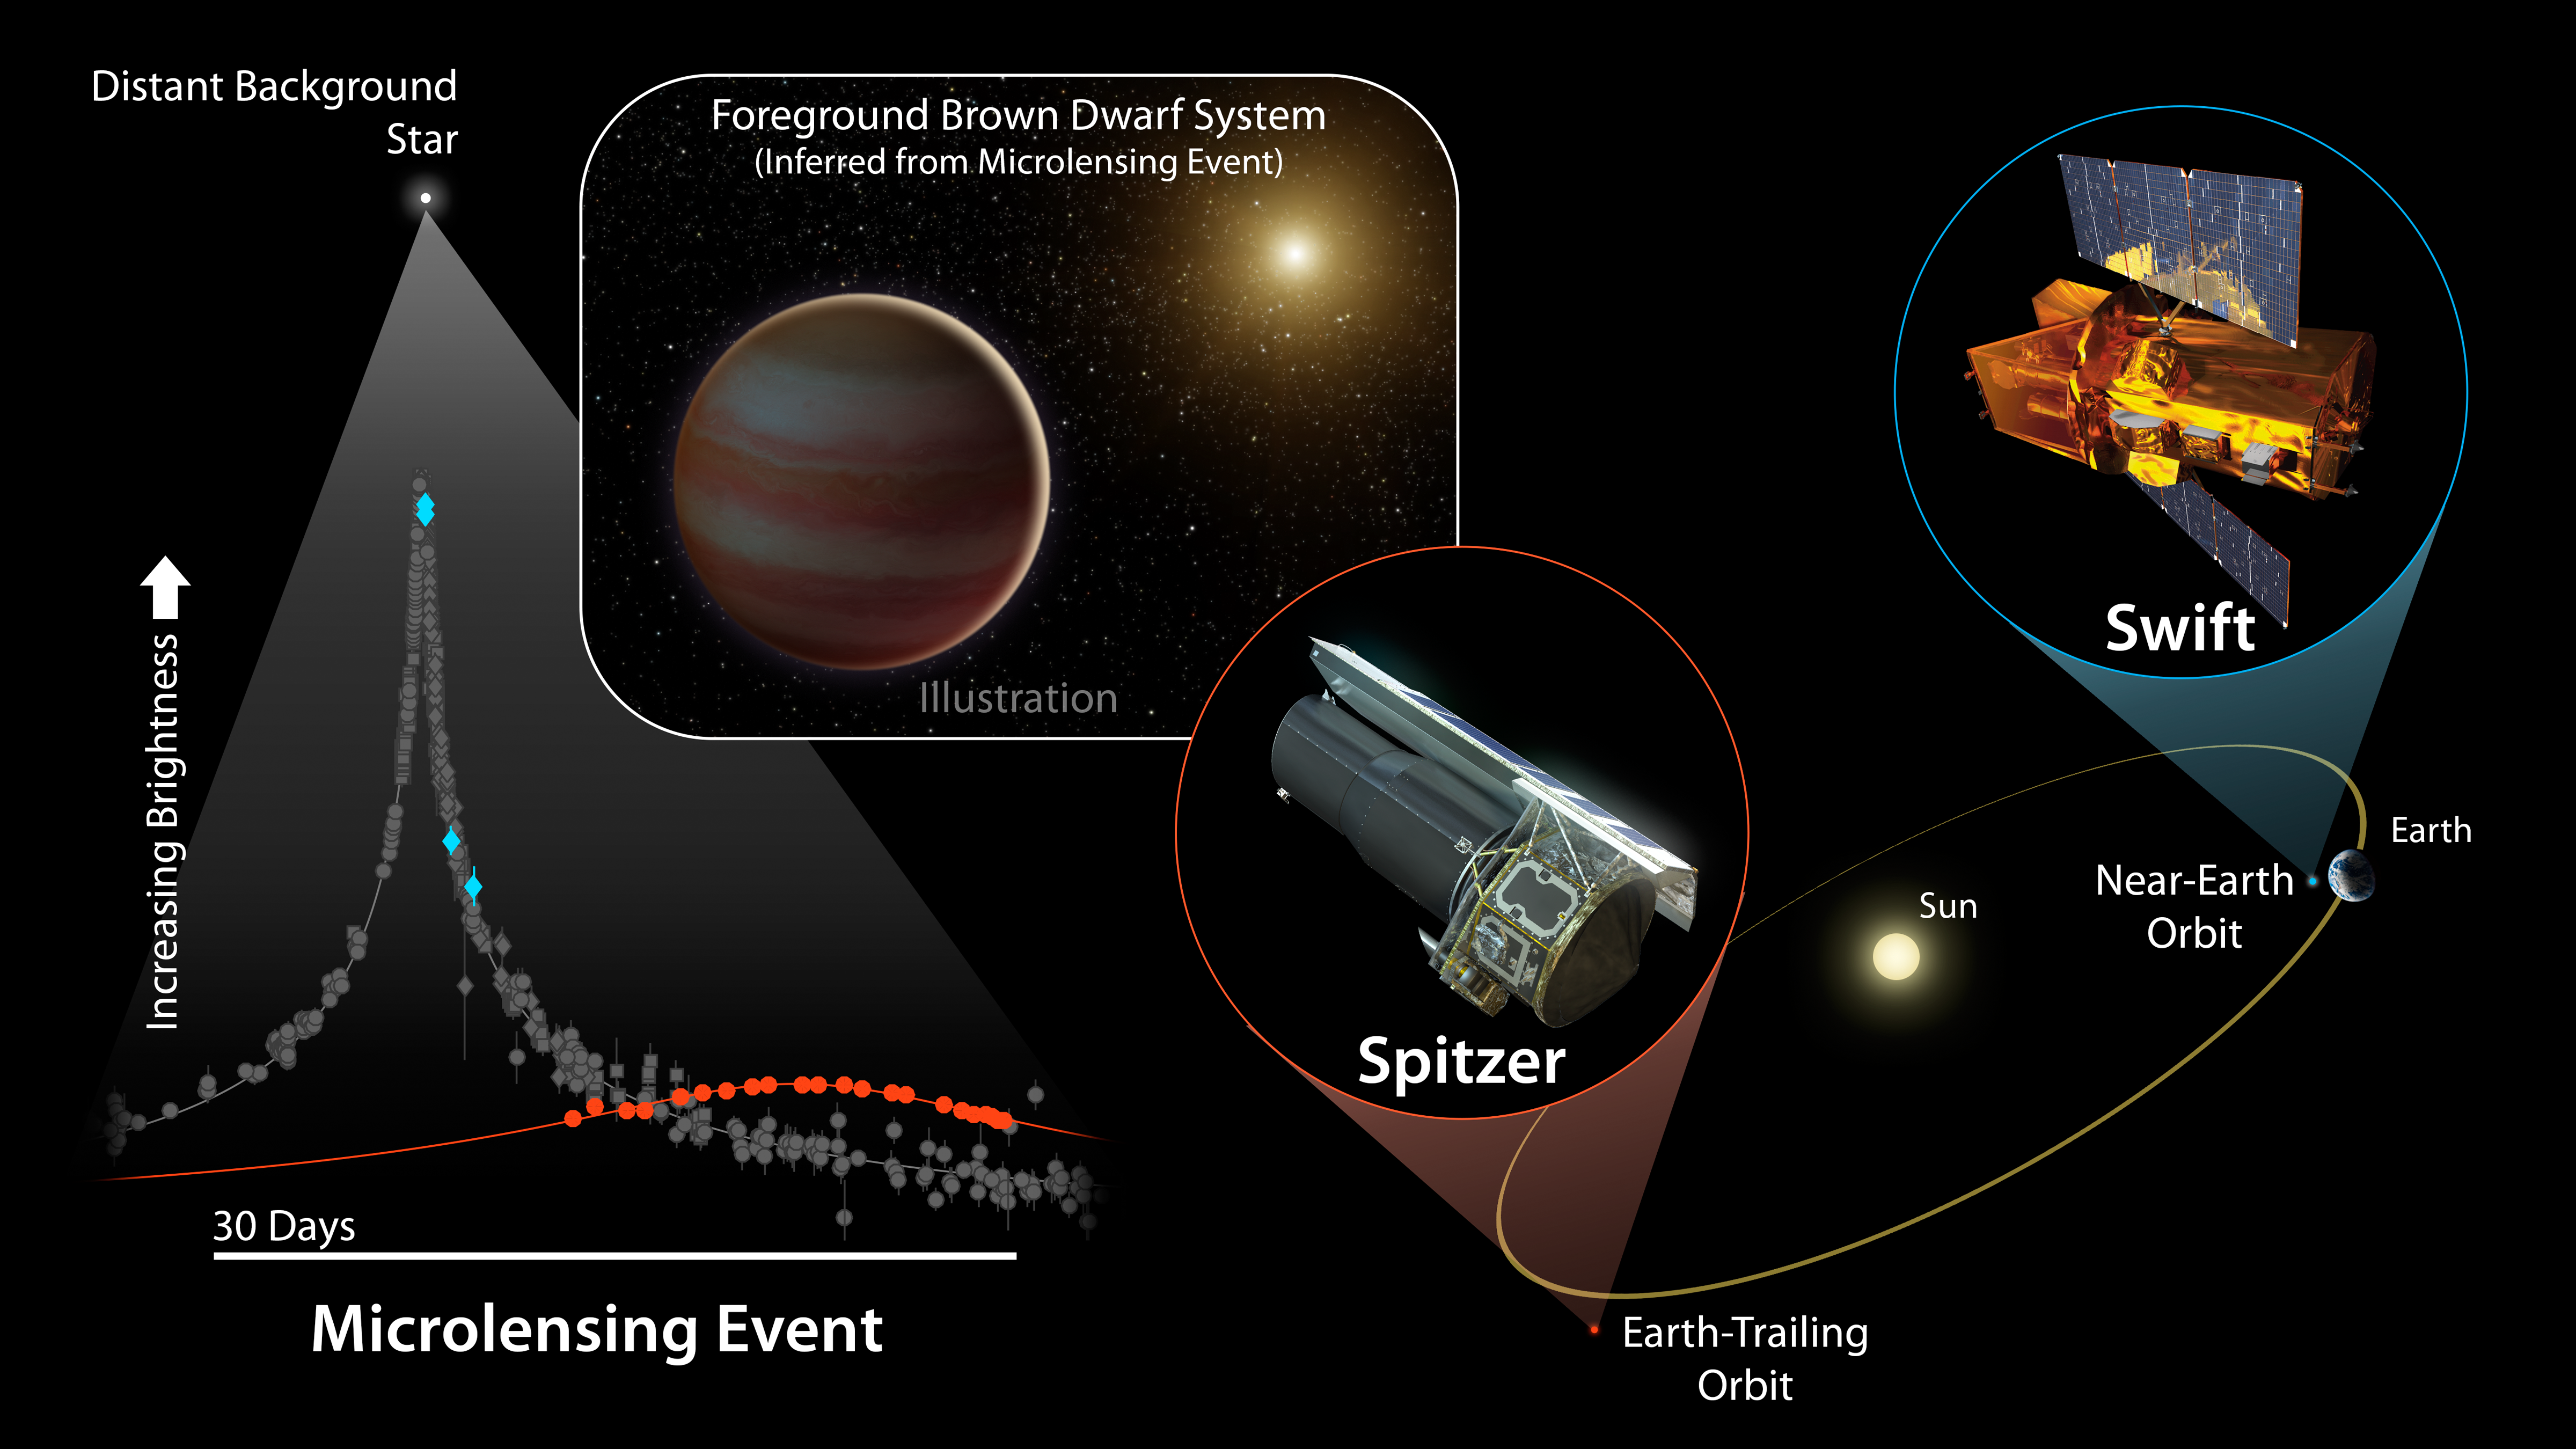

Brown Dwarf Microlensing Diagram

For the first time, two space-based telescopes have teamed up with ground-based observatories to observe a microlensing event, a magnification of the light of a distant star due to the gravitational effects of an unseen object in the foreground.

In this case, the cause of the microlensing event was a brown dwarf, dubbed OGLE-2015-BLG-1319, orbiting a star. In terms of mass, brown dwarfs fall somewhere between the size of the largest planets and the smallest stars. Curiously, scientists have found that, for stars roughly the mass of our sun, less than 1 percent have a brown dwarf orbiting within 3 AU (1 AU is the distance between Earth and the sun). This newly discovered brown dwarf may fall in that distance range.

This microlensing event was observed by ground-based telescopes looking for these uncommon events, and subsequently seen by NASA’s Spitzer and Swift space telescopes. As the diagram shows, Spitzer and Swift offer additional vantage points for viewing this chance alignment. While Swift orbits close to Earth, and saw (blue diamonds) essentially the same change in light that the ground-based telescopes measured (grey markers), Spitzer’s location much farther away from Earth gave it a very different perspective on the event (red circles).

In particular, Spitzer’s vantage point resulted in a time lag in the microlensing event it observed, compared to what was seen by Swift and the ground-based telescope. This offset allowed astronomers to determine the distance to OGLE-2015-BLG-1319 as well as its mass: around 30-65 times that of Jupiter.

NASA’s Jet Propulsion Laboratory manages the Spitzer Space Telescope mission for NASA’s Science Mission Directorate, Washington. Science operations are conducted at the Spitzer Science Center at Caltech in Pasadena, California. Spacecraft operations are based at Lockheed Martin Space Systems Company, Littleton, Colorado. Data are archived at the Infrared Science Archive housed at the Infrared Processing and Analysis Center at Caltech. NASA’s Swift satellite was launched in November 2004 and is managed by NASA’s Goddard Space Flight Center in Greenbelt, Maryland.

Credit: NASA/JPL-Caltech